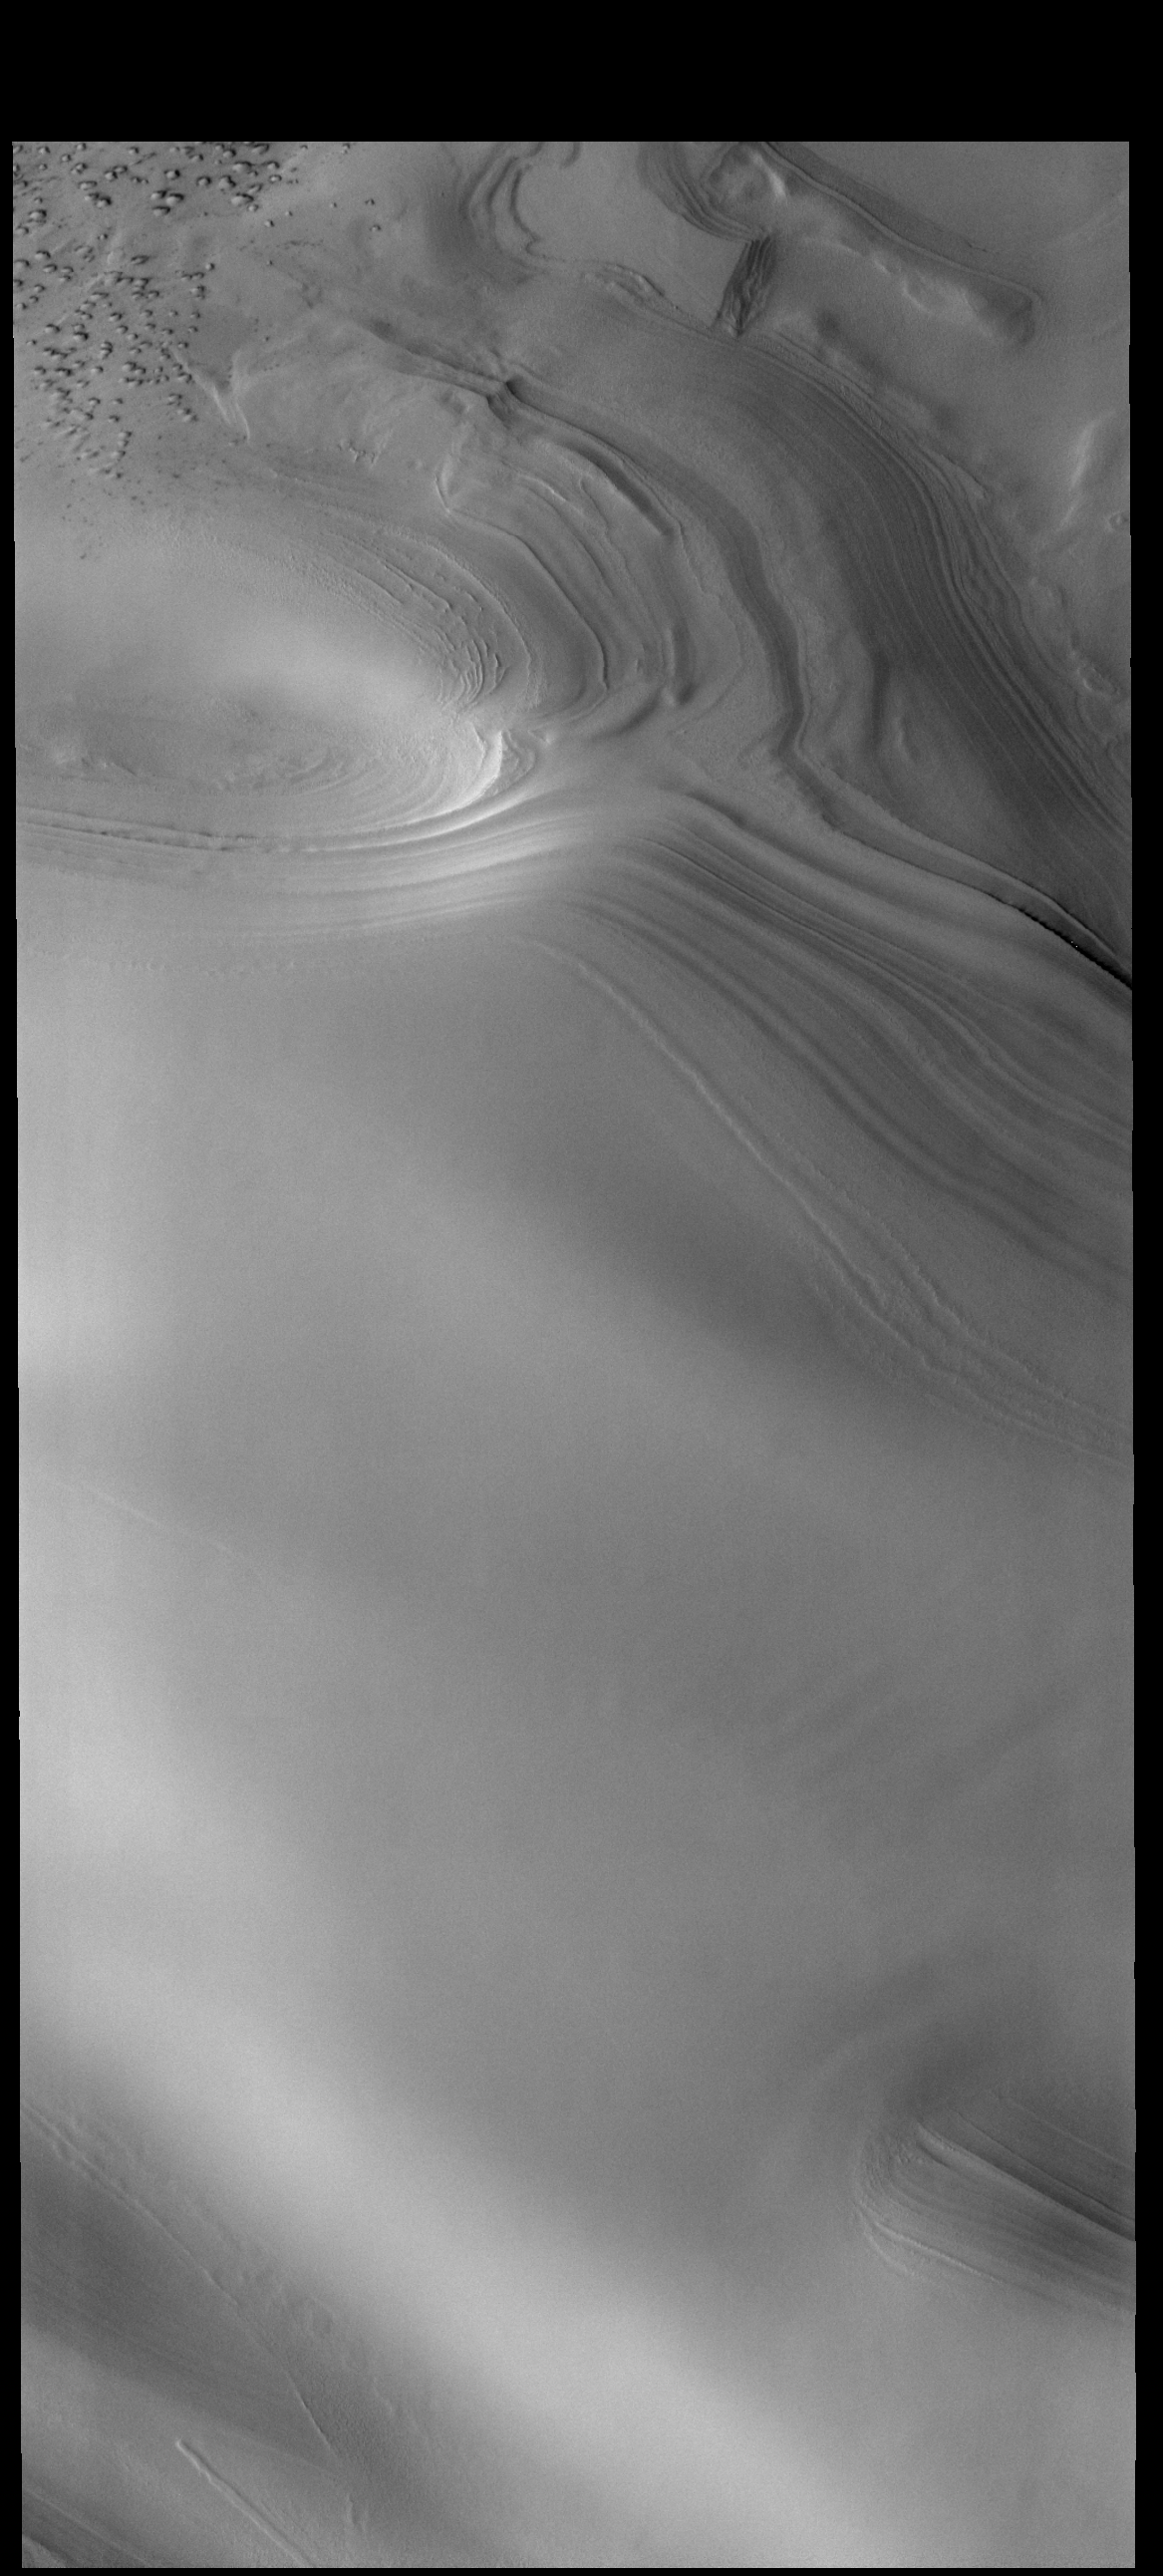

Polar Cap Layers

This VIS image shows part of the margin of the north polar cap. Layering of the ice is visible in the top half of the image. Small dunes located on the plains surrounding the cap can be seen in the upper left corner of the image.

Credit: NASA/JPL-Caltech/ASU